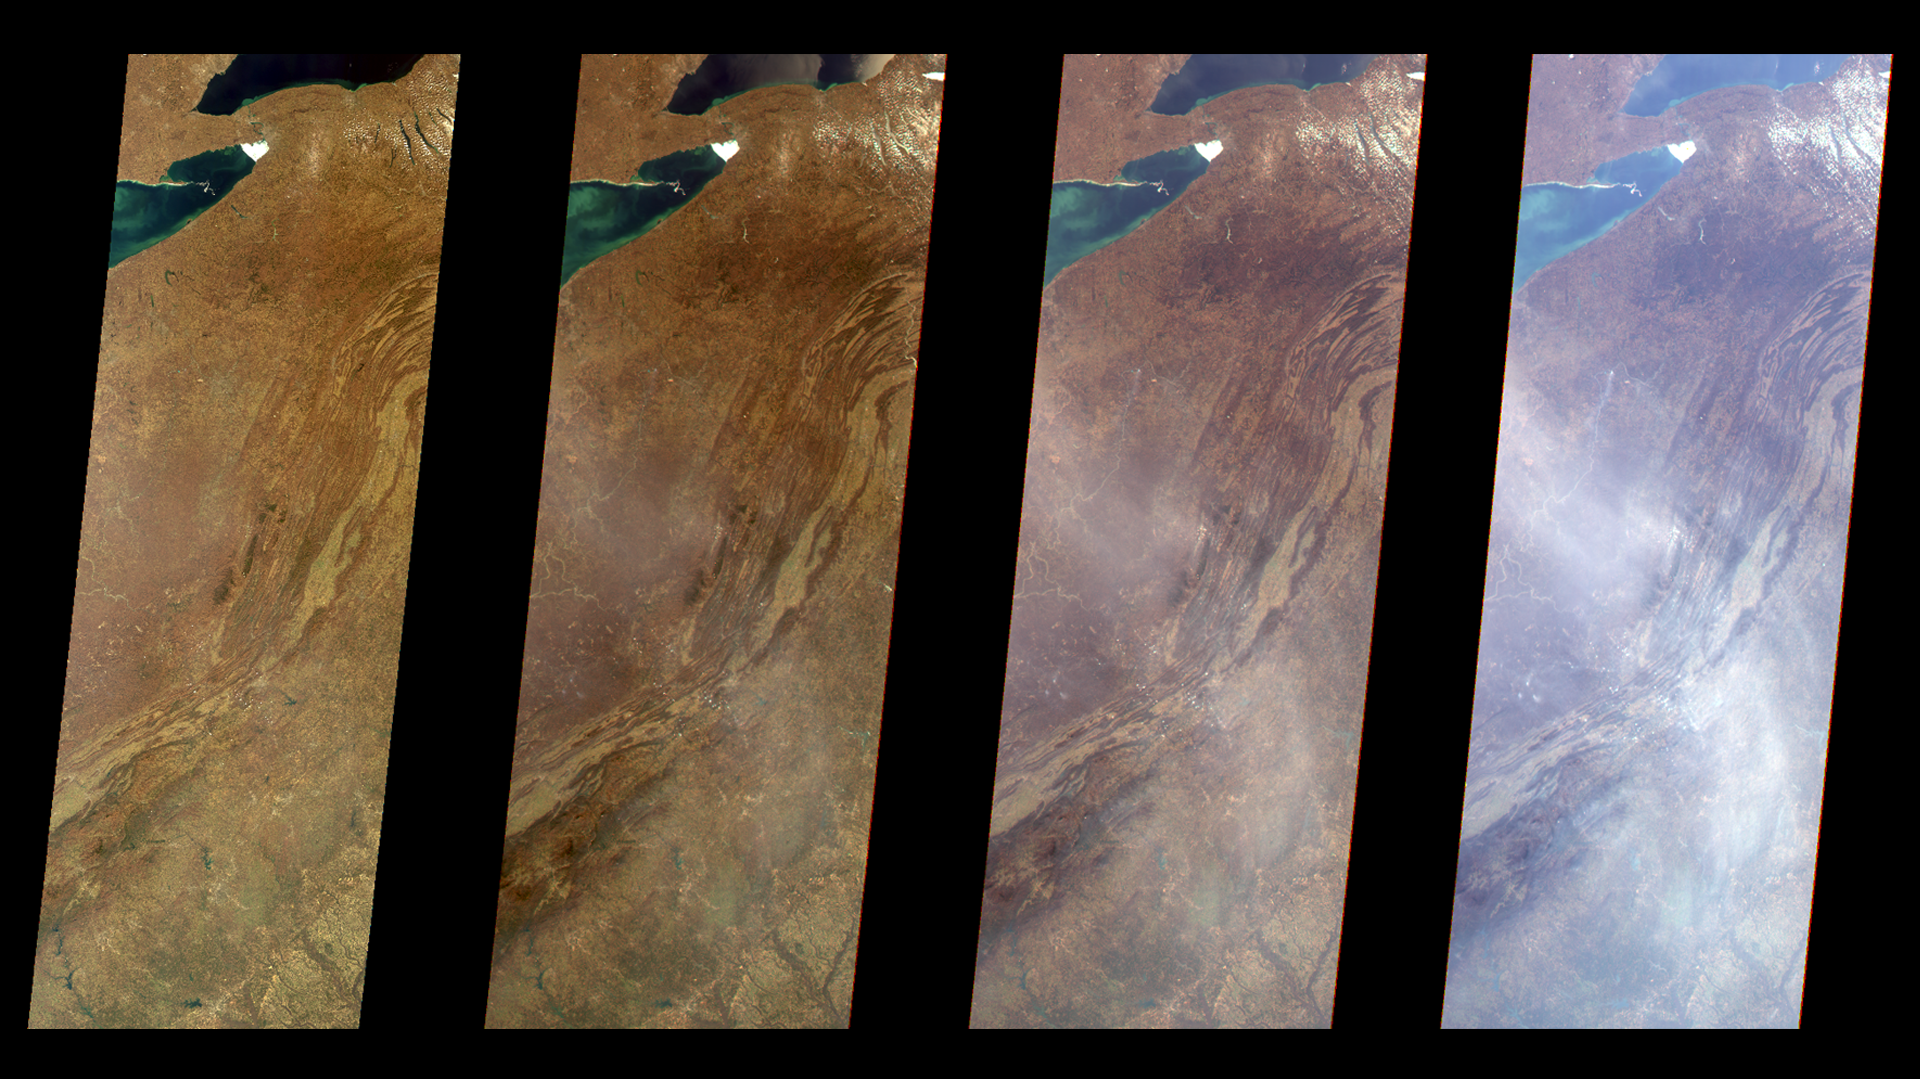

Multi-Angle Views of the Appalachian Mountains, 6 March 2000

The true-color image at left is a downward-looking (nadir) view of the eastern United States, stretching from Lake Ontario to northern Georgia, and spanning the Appalachian Mountains. The three images to the right are also in true-color, taken by the forward 45.6-degree, 60.0-degree, and 70.5-degree cameras, respectively, of the Multi-angle Imaging SpectroRadiometer (MISR) instrument on NASA’s Terra satellite. As the slant angle increases, the line-of-sight through the atmosphere grows longer, and a pall of haze over the Appalachians becomes progressively more apparent. You can see a similar effect by scanning from near-nadir to the horizon when standing on a mountain top or looking out an airplane window. MISR uses this multi-angle technique to monitor particulate pollution and to distinguish different types of haze. These observations reveal how airborne particles are interacting with sunlight, a measure of their impact on Earth’s climate system. The images are about 400 km (250 miles) wide, and the spatial resolution is 1.1 kilometers (1,200 yards). North is toward the top. MISR was built and is managed by NASA’s Jet Propulsion Laboratory, Pasadena, CA, for NASA’s Office of Earth Science, Washington, DC. The Terra satellite is managed by NASA’s Goddard Space Flight Center, Greenbelt, MD. JPL is a division of the California Institute of Technology.

Credit: NASA/GSFC/JPL, MISR Team